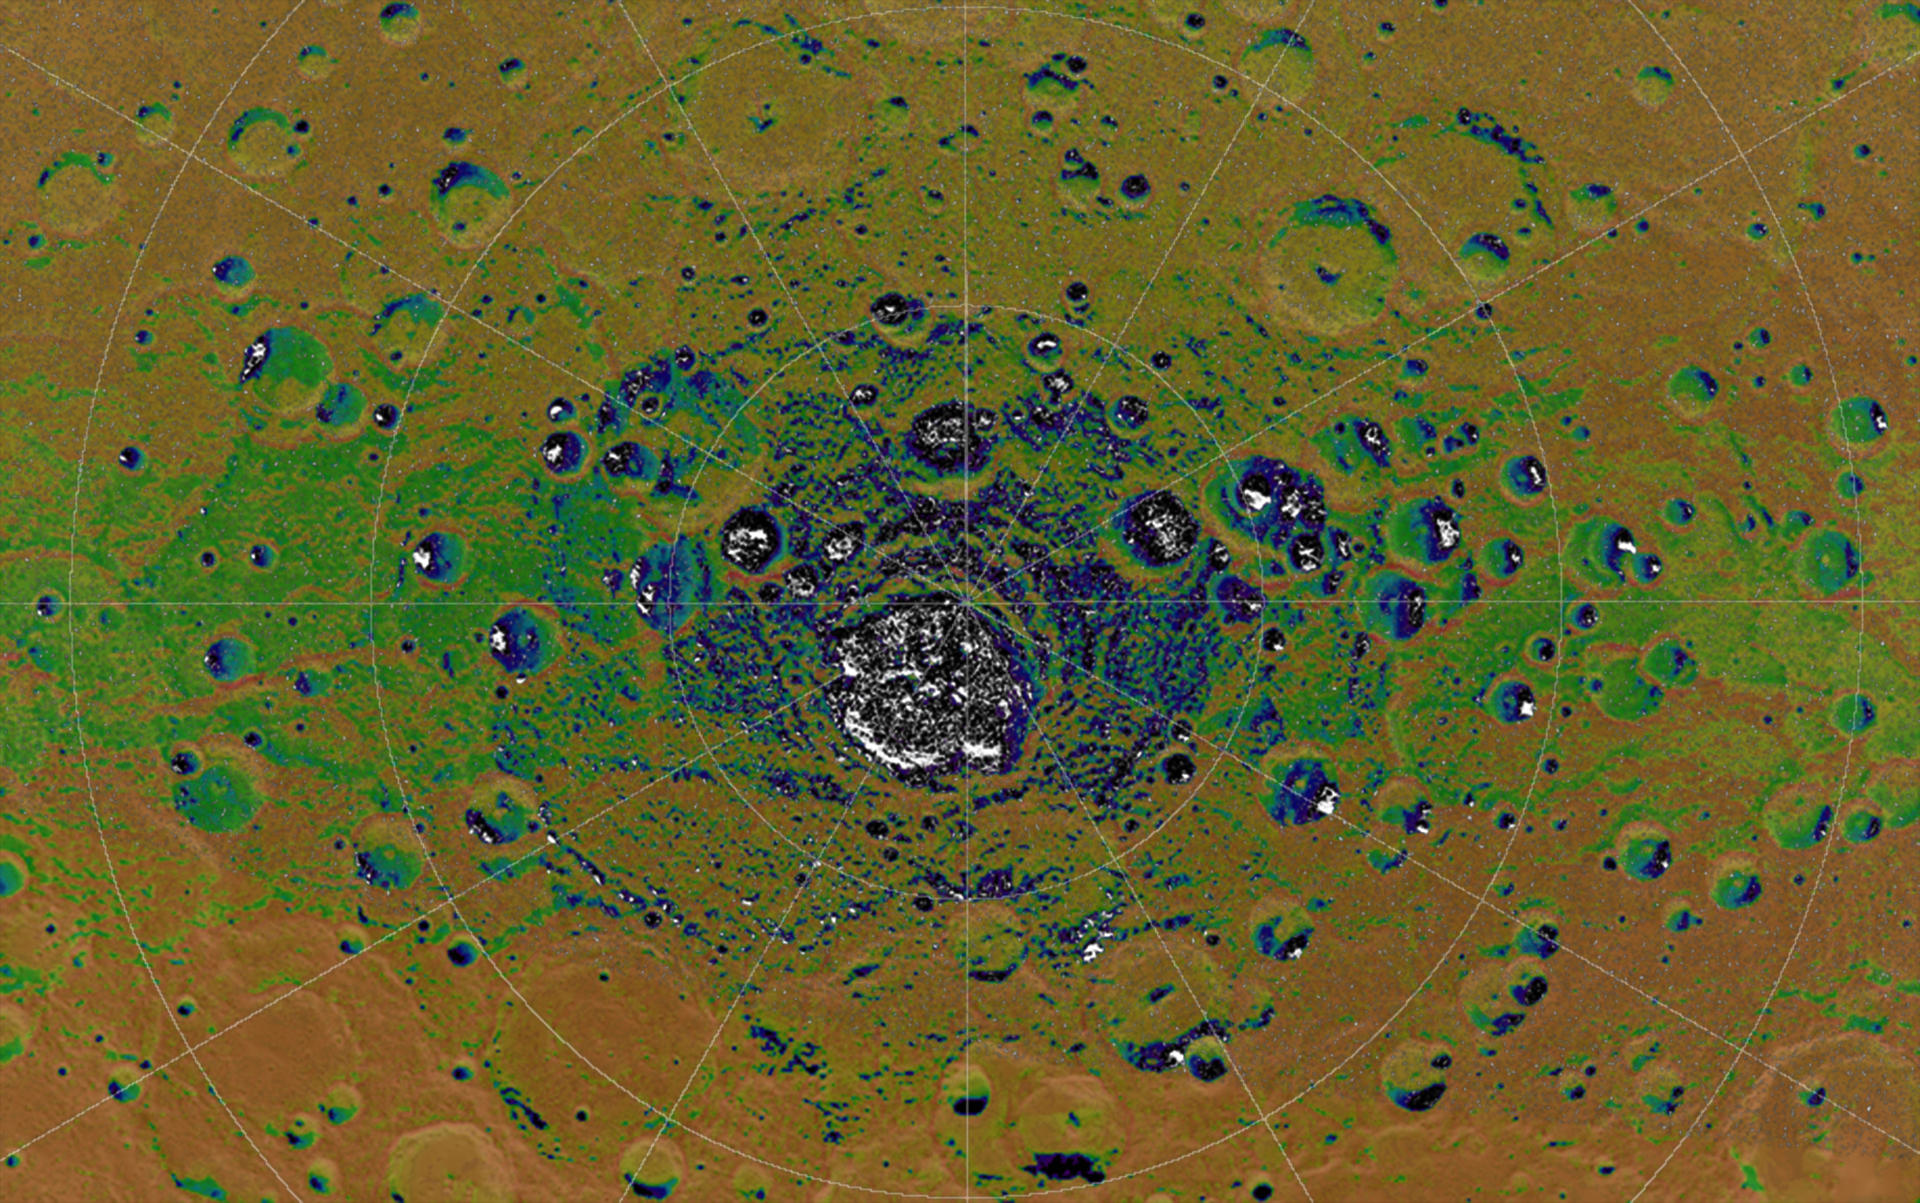

Permanent Shadows at Mercury’s South Pole

The highest-resolution radar image of Mercury’s south polar region made from the Arecibo Observatory (Harmon et al., Icarus, 211, 37-50, 2011) is shown in white on MESSENGER orbital images colorized by the faction of time the surface is illuminated. Areas in permanent shadow are black on the illumination map. Radar-bright features in the Arecibo image all collocate with areas mapped as in permanent shadow, consistent with the proposal that radar-bright materials contain water ice. This image is shown in a polar stereographic projection with every 5° of latitude and 30° of longitude indicated and with 0° longitude at the top. The large crater near Mercury’s south pole, Chao Meng-Fu, has a diameter of 180 km.

Instrument: Wide Angle Camera (WAC) of the Mercury Dual Imaging System (MDIS)

The MESSENGER spacecraft is the first ever to orbit the planet Mercury, and the spacecraft’s seven scientific instruments and radio science investigation are unraveling the history and evolution of the Solar System’s innermost planet. Visit the Why Mercury? section of this website to learn more about the key science questions that the MESSENGER mission is addressing. During the one-year primary mission, MDIS acquired 88,746 images and extensive other data sets. MESSENGER is now in a year-long extended mission, during which plans call for the acquisition of more than 80,000 additional images to support MESSENGER’s science goals.

These images are from MESSENGER, a NASA Discovery mission to conduct the first orbital study of the innermost planet, Mercury. For information regarding the use of images, see the MESSENGER image use policy.

Credit: NASA/Johns Hopkins University Applied Physics Laboratory/Carnegie Institution of Washington